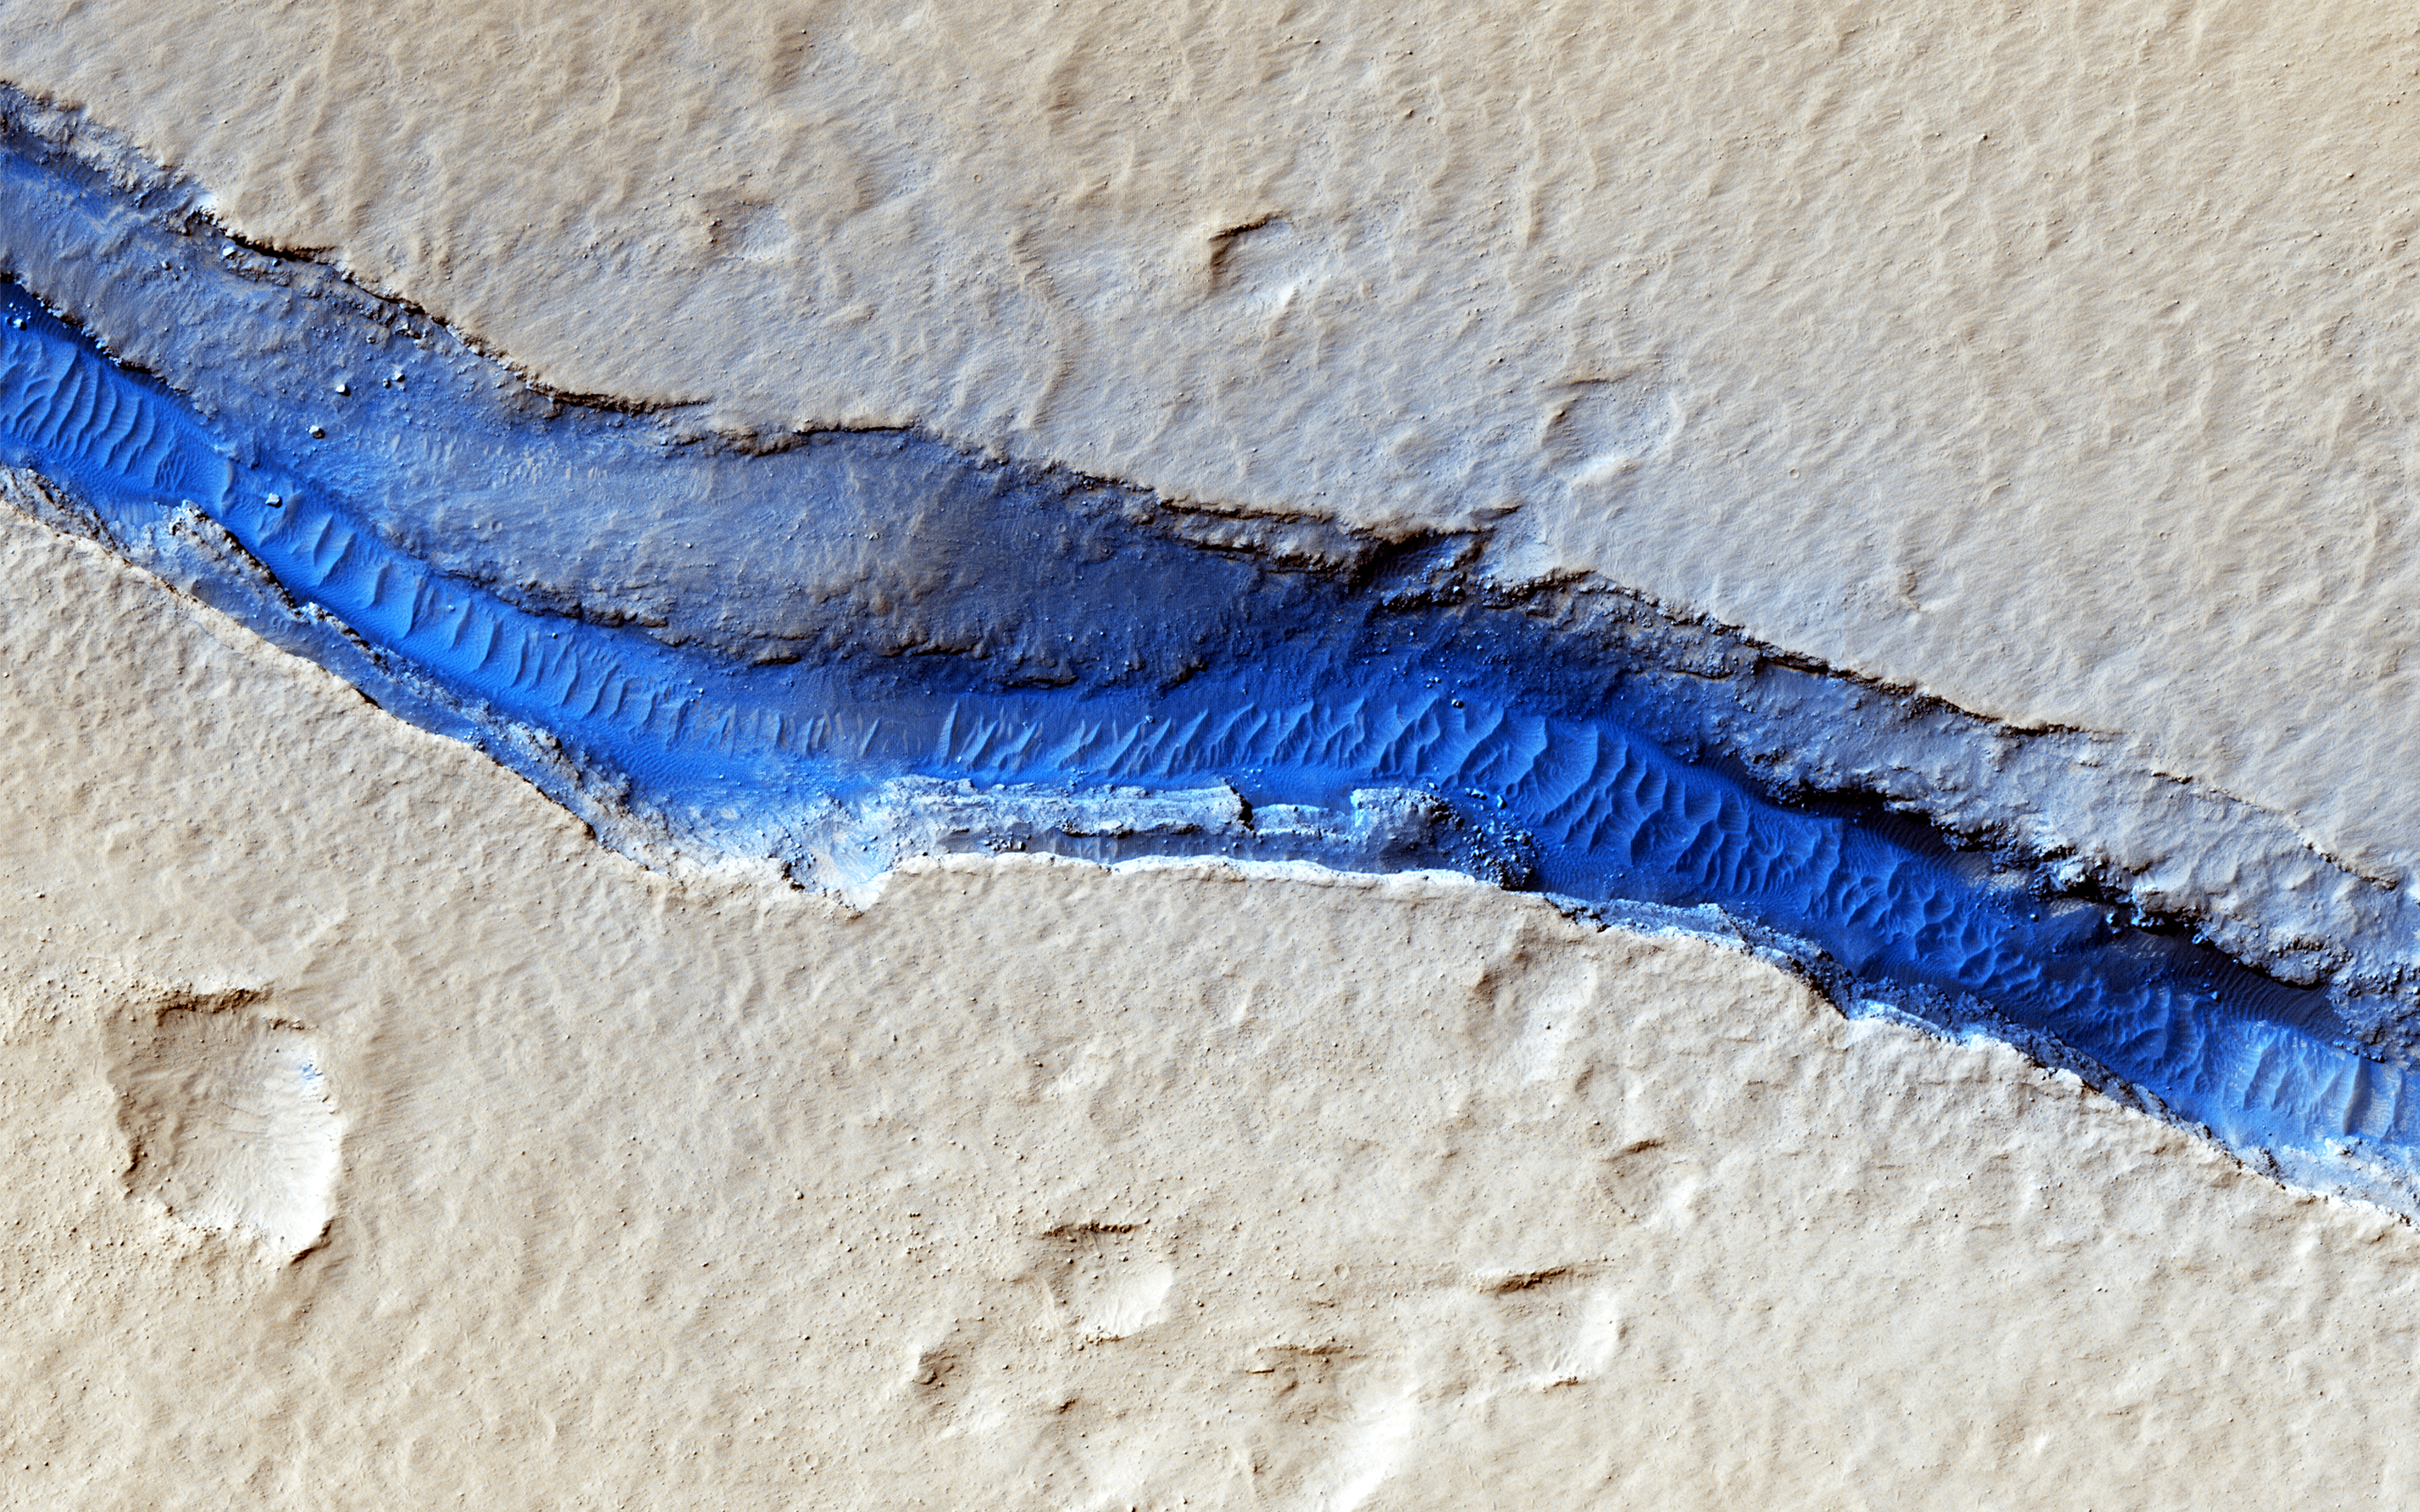

River of Sand

A dominant driver of surface processes on Mars today is aeolian (wind) activity. In many cases, sediment from this activity is trapped in low-lying areas, such as craters. Aeolian features in the form of dunes and ripples can occur in many places on Mars depending upon regional wind regimes.

The Cerberus Fossae are a series of discontinuous fissures along dusty plains in the southeastern region of Elysium Planitia. This rift zone is thought to be the result of combined volcano-tectonic processes. Dark sediment has accumulated in areas along the floor of these fissures as well as inactive ripple-like aeolian bedforms known as “transverse aeolian ridges” (TAR).

Viewed through HiRISE infrared color, the basaltic sand lining the fissures’ floor stands out as deep blue against the light-toned dust covering the region. This, along with the linearity of the fissures and the wave-like appearance of the TAR, give the viewer an impression of a river cutting through the Martian plains. However, this river of sand does not appear to be flowing. Analyses of annual monitoring images of this region have not detected aeolian activity in the form of ripple migration thus far.

The University of Arizona, Tucson, operates HiRISE, which was built by Ball Aerospace & Technologies Corp., Boulder, Colo. NASA’s Jet Propulsion Laboratory, a division of the California Institute of Technology in Pasadena, manages the Mars Reconnaissance Orbiter Project for NASA’s Science Mission Directorate, Washington.

Credit: NASA/JPL-Caltech/Univ. of Arizona